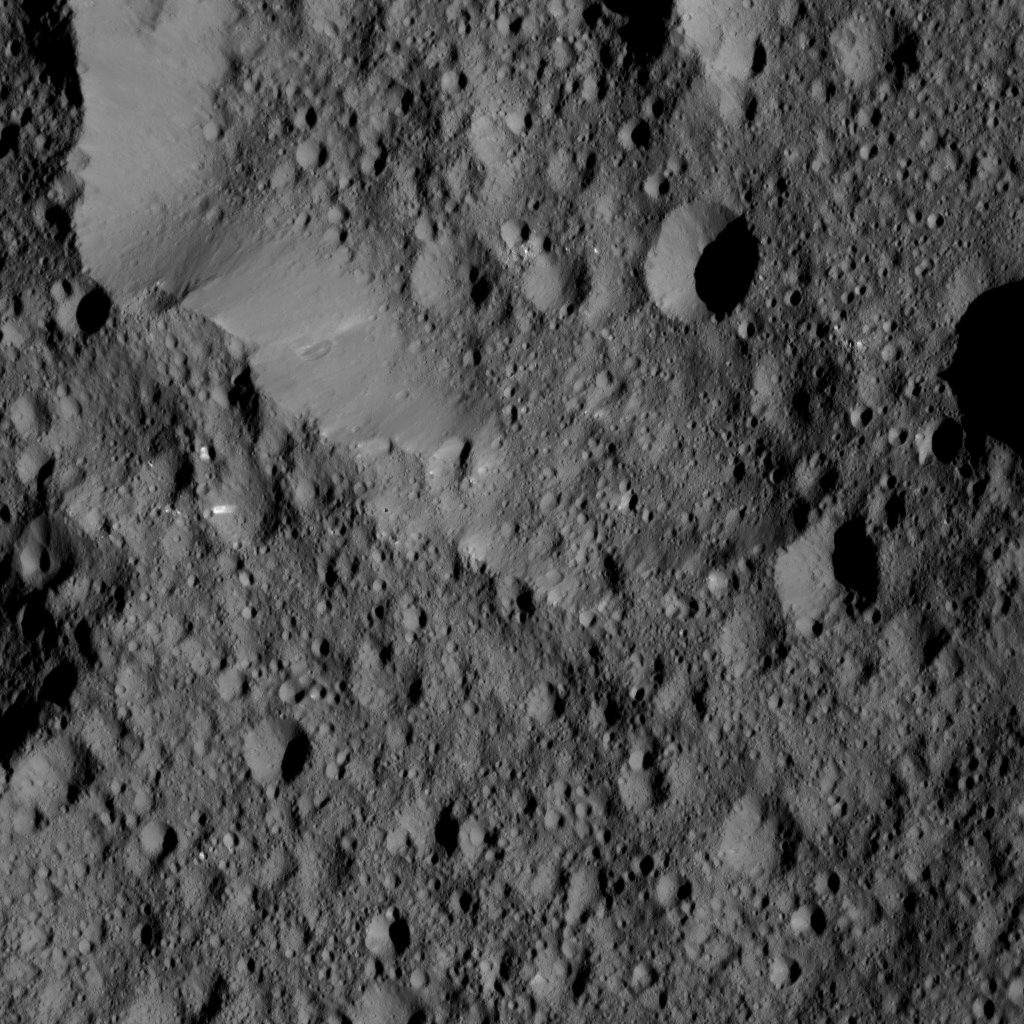

Dawn LAMO Image 133

This view from Ceres shows Ernutet Crater (32 miles, 52 kilometers in diameter) at top.

NASA’s Dawn spacecraft took this image on June 16, 2016, from its low-altitude mapping orbit, at a distance of about 240 miles (385 kilometers) above the surface. The image resolution is 120 feet (35 meters) per pixel.

Dawn’s mission is managed by JPL for NASA’s Science Mission Directorate in Washington. Dawn is a project of the directorate’s Discovery Program, managed by NASA’s Marshall Space Flight Center in Huntsville, Alabama. UCLA is responsible for overall Dawn mission science. Orbital ATK, Inc., in Dulles, Virginia, designed and built the spacecraft. The German Aerospace Center, the Max Planck Institute for Solar System Research, the Italian Space Agency and the Italian National Astrophysical Institute are international partners on the mission team.

Credit: NASA/JPL-Caltech/UCLA/MPS/DLR/IDA